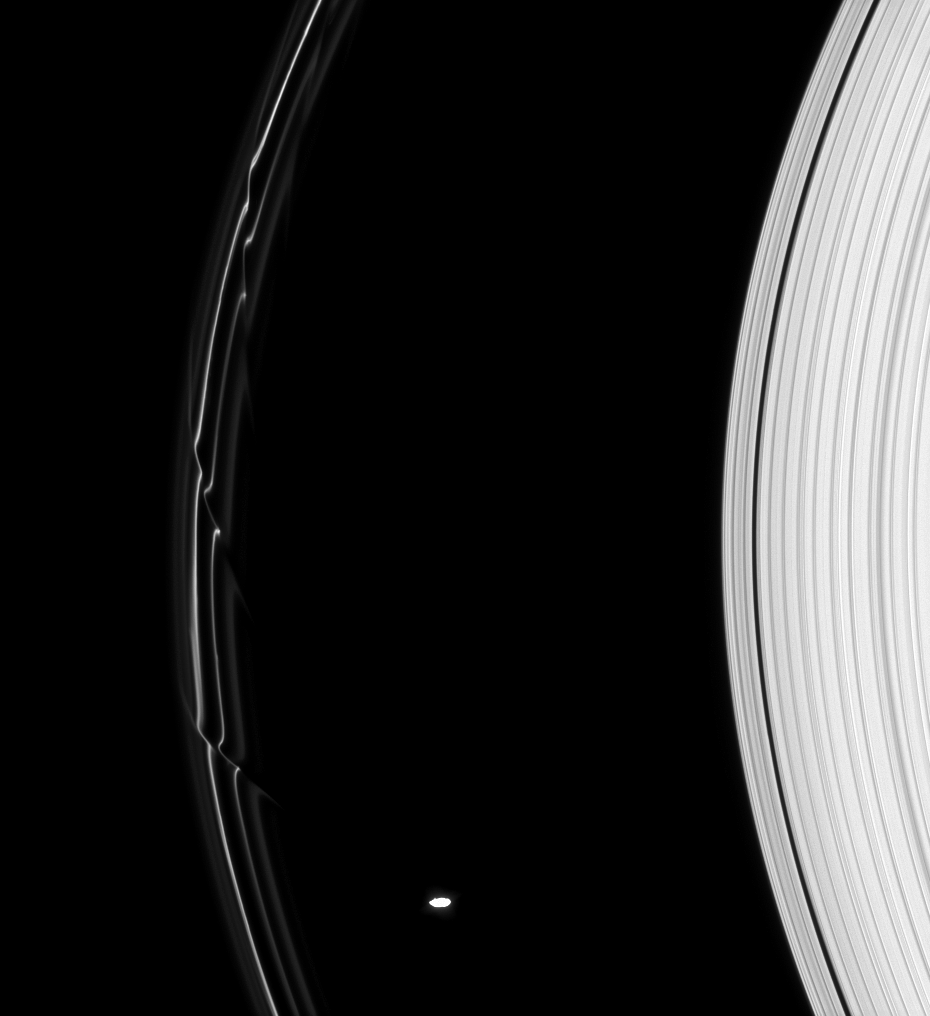

Warped F Ring

The gravity of Prometheus alters the orbits of the fine, icy particles in Saturn’s F ring, creating dazzling structures like those seen here.

Each of these diagonal features, called “streamer-channels” by ring scientists, represents a single close approach of Prometheus (86 kilometers, or 53 miles across) to the inner edge of the ring.

This observation was optimized to show faint details in the F ring, leaving Prometheus (86 kilometers, or 53 miles across, at bottom) overexposed.

The view looks toward the unilluminated side of the rings from about 15 degrees above the ringplane. The image was taken in visible light with the Cassini spacecraft narrow-angle camera on Aug. 30, 2008. The view was obtained at a distance of approximately 1.2 million kilometers (751,000 miles) from Saturn. Image scale is 7 kilometers (4 miles) per pixel.

The Cassini-Huygens mission is a cooperative project of NASA, the European Space Agency and the Italian Space Agency. The Jet Propulsion Laboratory, a division of the California Institute of Technology in Pasadena, manages the mission for NASA’s Science Mission Directorate, Washington, D.C. The Cassini orbiter and its two onboard cameras were designed, developed and assembled at JPL. The imaging operations center is based at the Space Science Institute in Boulder, Colo.

Credit: NASA/JPL/Space Science Institute